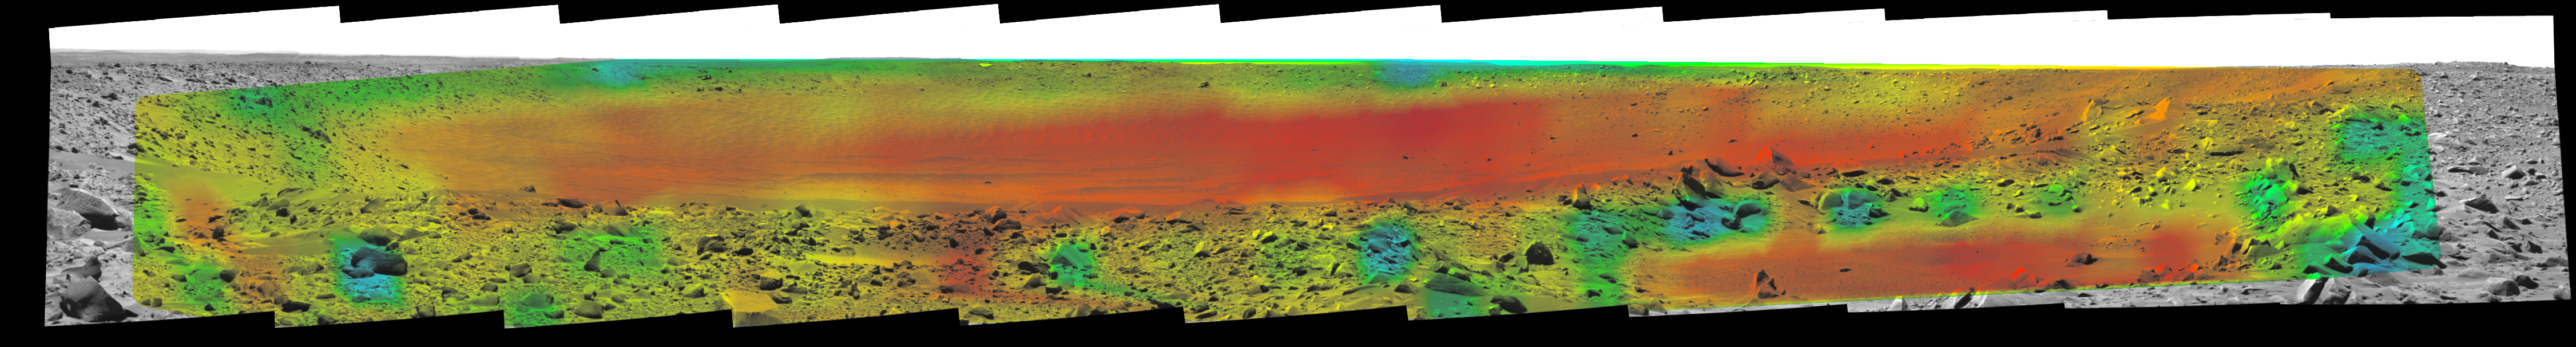

Temperature Map, “Bonneville Crater” (1:35 p.m.)

Rates of change in surface temperatures during a martian day indicate differences in particle size in and near “Bonneville Crater.” This image is the third in a series of five with color-coded temperature information from different times of day. This one is from 1:35 p.m. local solar time at the site where NASA’s Mars Exploration Rover Spirit is exploring Mars. Temperature information from Spirit’s miniature thermal emission spectrometer is overlaid onto a view of the site from Spirit’s panoramic camera.

In this color-coded map, quicker reddening during the day suggests sand or dust. (Red is about 270 Kelvin or 27 degrees Fahrenheit.) An example of this is in the shallow depression in the right foreground. Areas that stay blue longer into the day have larger rocks. (Blue indicates about 230 Kelvin or minus 45 Degrees F.) An example is the rock in the left foreground.

See PIA05927 for a sequence of all five frames.

Credit: NASA/JPL/Cornell/ASU